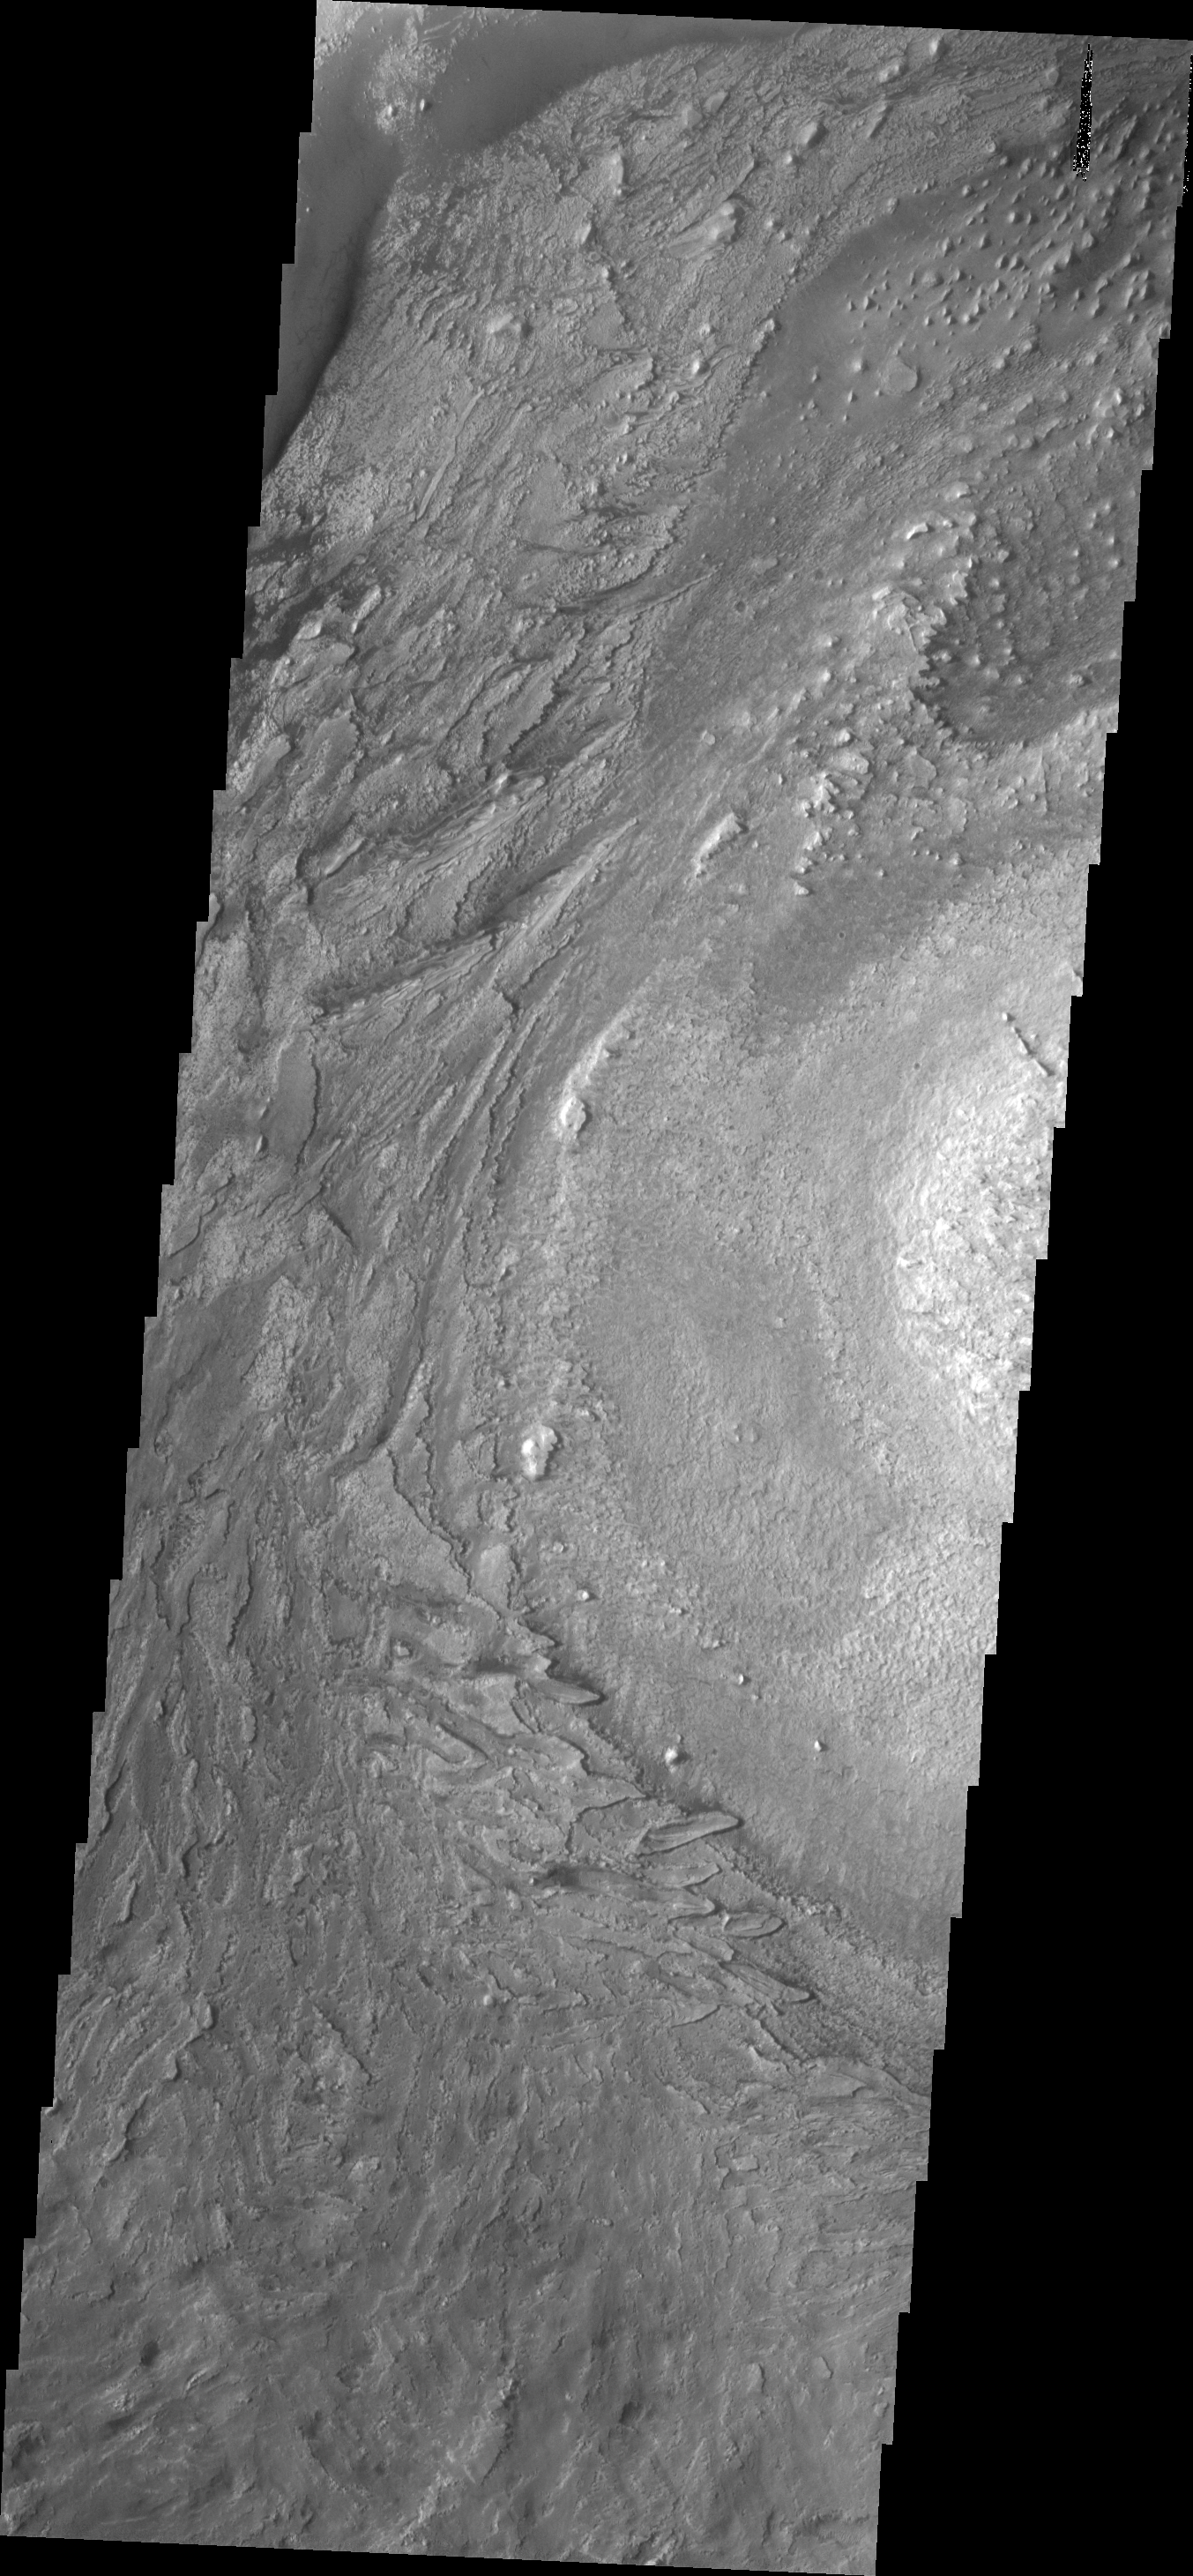

Texture

The textures of the floor material in Crommelin Crater are caused by the erosion of a layered deposit within the crater.

Image information: VIS instrument. Latitude 5.0N, Longitude 349.5E. 18 meter/pixel resolution.

Please see the THEMIS Data Citation Note for details on crediting THEMIS images.

Note: this THEMIS visual image has not been radiometrically nor geometrically calibrated for this preliminary release. An empirical correction has been performed to remove instrumental effects. A linear shift has been applied in the cross-track and down-track direction to approximate spacecraft and planetary motion. Fully calibrated and geometrically projected images will be released through the Planetary Data System in accordance with Project policies at a later time.

NASA’s Jet Propulsion Laboratory manages the 2001 Mars Odyssey mission for NASA’s Office of Space Science, Washington, D.C. The Thermal Emission Imaging System (THEMIS) was developed by Arizona State University, Tempe, in collaboration with Raytheon Santa Barbara Remote Sensing. The THEMIS investigation is led by Dr. Philip Christensen at Arizona State University. Lockheed Martin Astronautics, Denver, is the prime contractor for the Odyssey project, and developed and built the orbiter. Mission operations are conducted jointly from Lockheed Martin and from JPL, a division of the California Institute of Technology in Pasadena.

Credit: NASA/JPL/ASU